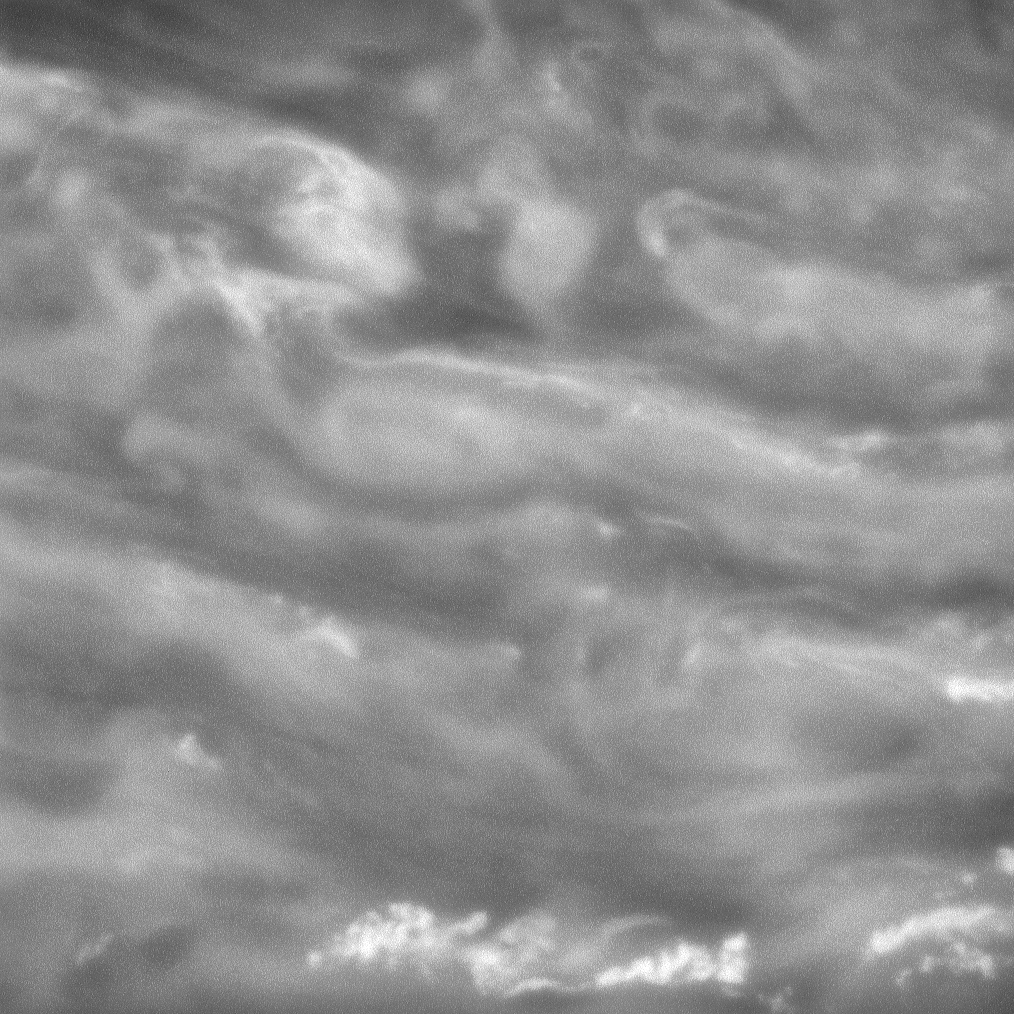

Beneath the Haze

Swirling clouds drift like phantoms in Saturn’s murky depths.

The camera filter used for this image captures light at wavelengths where atmospheric gases like methane are fairly transparent, allowing for detailed views of deep cloud features.

Other filters (see PIA09859) use light that is strongly absorbed by methane gas; the light bounces off the high clouds, making them visible, but gets absorbed before it reaches the low clouds. The use of such filters allows Cassini’s cameras to probe Saturn’s atmosphere at different depths.

The view looks toward a region 22 degrees north of Saturn’s equator. North is up.The image was taken with the Cassini spacecraft narrow-angle camera on June 20, 2008 using a spectral filter sensitive to wavelengths of infrared light centered at 750 nanometers. The view was obtained at a distance of approximately 1.2 million kilometers (774,000 miles) from Saturn. Image scale is 7 kilometers (4 miles) per pixel.

The Cassini-Huygens mission is a cooperative project of NASA, the European Space Agency and the Italian Space Agency. The Jet Propulsion Laboratory, a division of the California Institute of Technology in Pasadena, manages the mission for NASA’s Science Mission Directorate, Washington, D.C. The Cassini orbiter and its two onboard cameras were designed, developed and assembled at JPL. The imaging operations center is based at the Space Science Institute in Boulder, Colo.

Credit: NASA/JPL/Space Science Institute